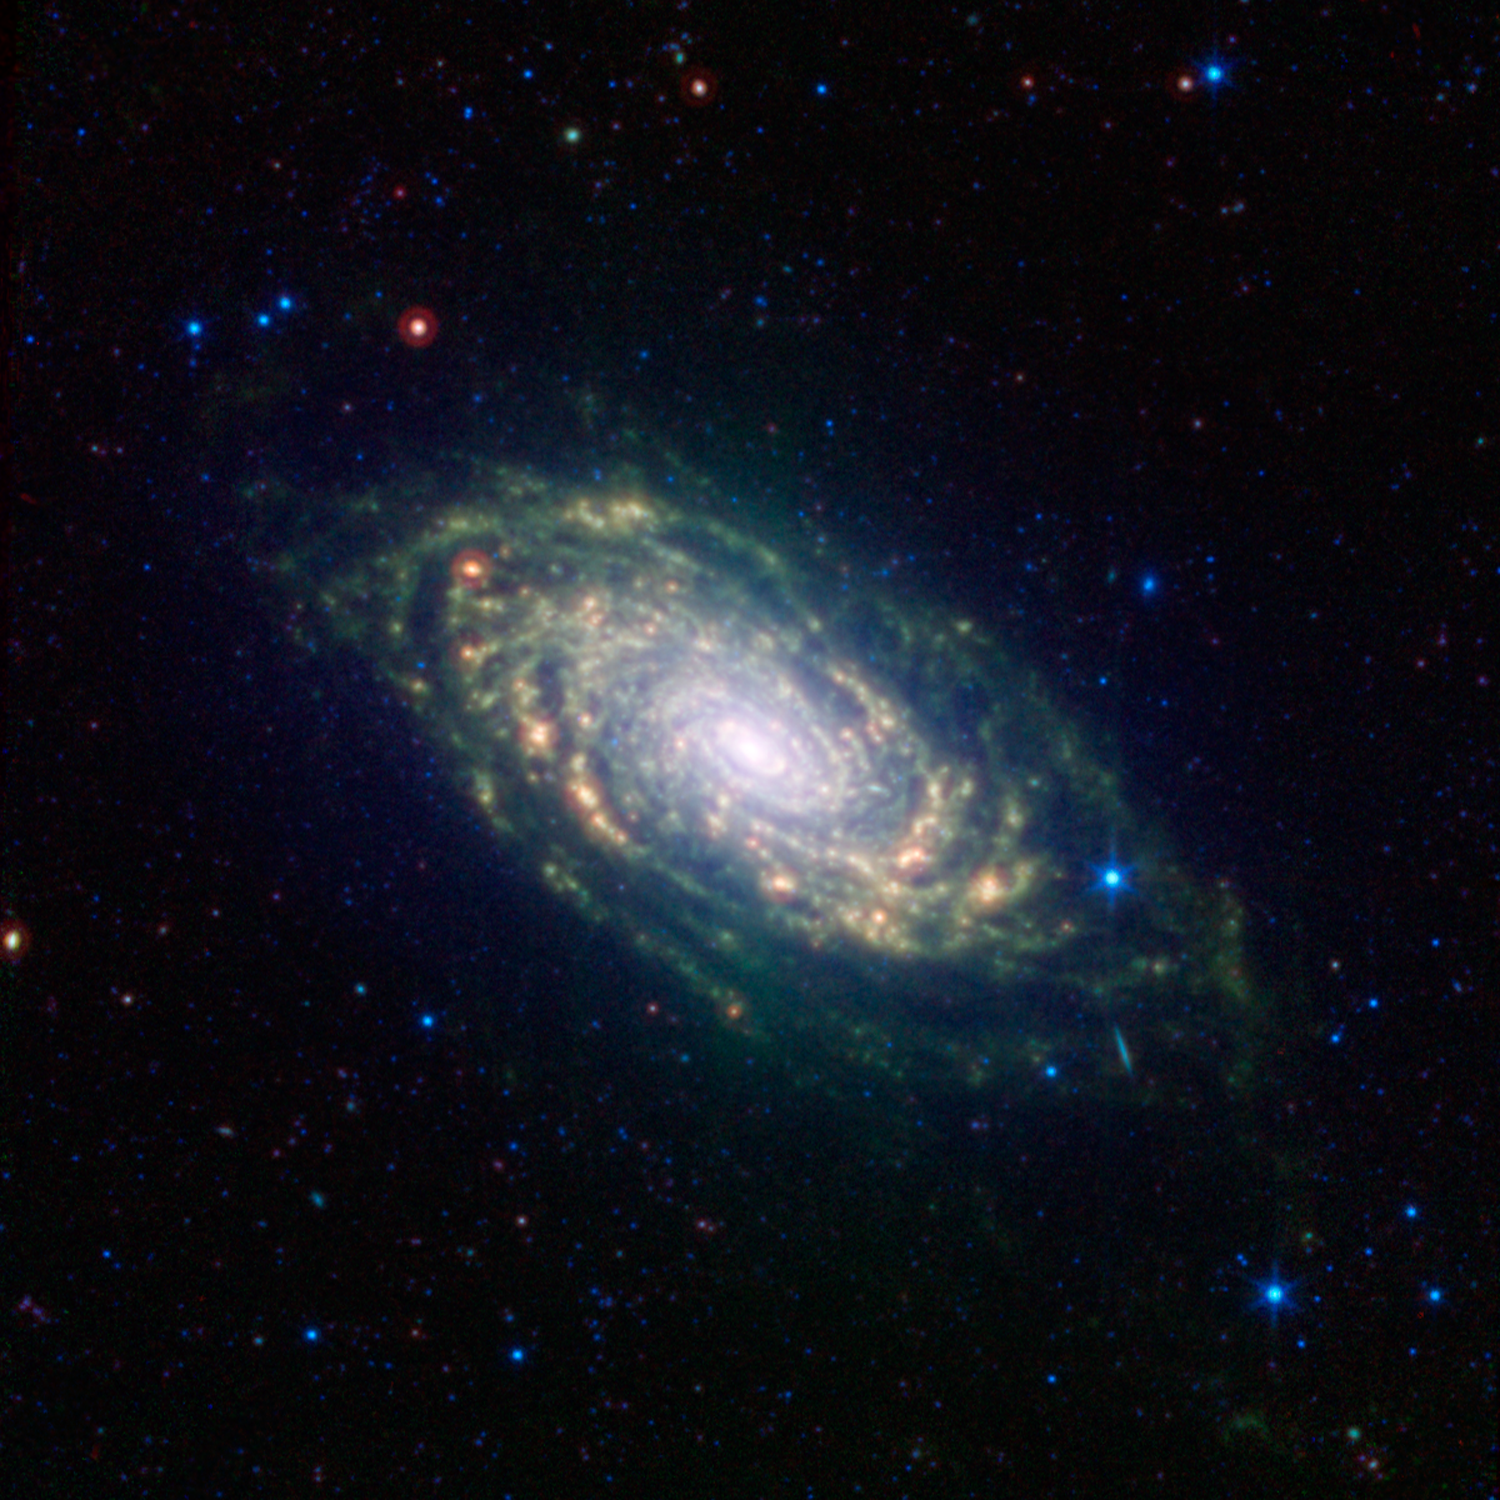

Sunflower Galaxy Glows with Infrared Light

The various spiral arm segments of the Sunflower galaxy, also known as Messier 63, show up vividly in this image taken in infrared light by NASA's Spitzer Space Telescope. Infrared light is sensitive to the dust lanes in spiral galaxies, which appear dark in visible-light images. Spitzer's view reveals complex structures that trace the galaxy's spiral arm pattern.

Messier 63 is 37 million light years away -- not far from the well-known Whirlpool galaxy and the associated Messier 51 group of galaxies.

The dust, glowing red in this image, can be traced all the way down into the galaxy's nucleus, forming a ring around the densest region of stars at its center. The dusty patches are where new stars are being born.

The short diagonal line seen on the lower right side of the galaxy's disk is actually a much more distant galaxy, oriented with its edge facing toward us.

Blue shows infrared light with wavelengths of 3.6 and 4.5 microns, green represents 8.0-micron light and red, 24-micron light.

Credit: NASA/JPL-Caltech/SINGS Team